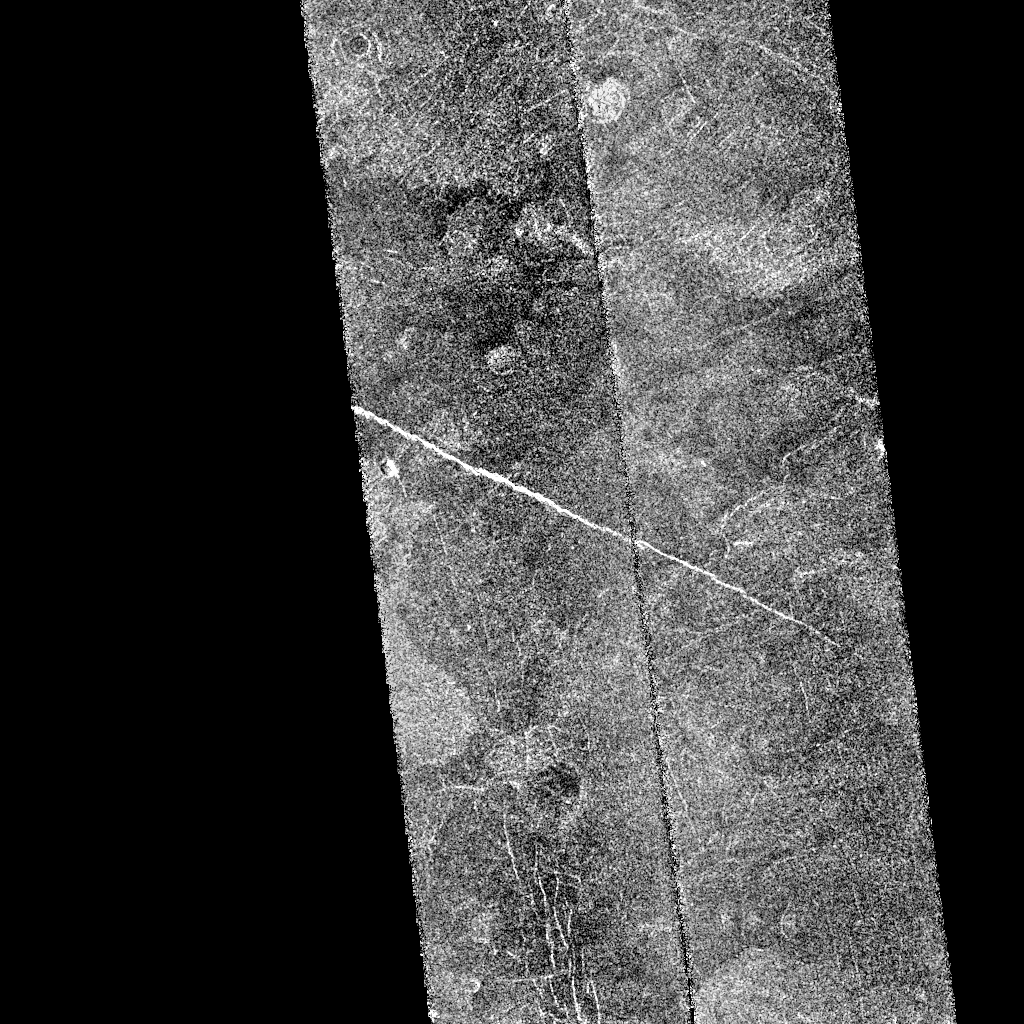

Venus – First Radar Test

After traveling more than 1.5 billion kilometers (948 million miles), the Magellan spacecraft was inserted into orbit around Venus on Aug. 10, 1990. This mosaic consists of adjacent pieces of two Magellan image strips obtained on Aug. 16 in the first radar test. The radar test was part of a planned In Orbit Checkout sequence designed to prepare the Magellan spacecraft and radar to begin mapping after Aug. 31. The strip on the left was returned to the Goldstone Deep Space Network station in California; the strip to the right was received at the DSN in Canberra, Australia. A third station that will be receiving Magellan data is located near Madrid, Spain. Each image strip is 20 km (12 miles) wide and 16,000 km (10,000 miles) long. This mosaic is a small portion 80 km (50 miles) long. This image is centered at 21 degrees north latitude and 286.8 degrees east longitude, southeast of a volcanic highland region called Beta Regio. The resolution of the image is about 120 meters (400 feet), 10 times better than previous images of the same area of Venus, revealing many new geologic features. The bright line trending northwest southeast across the center of the image is a fracture or fault zone cutting the volcanic plains. In the upper left corner of the image, a multiple ring circular feature of probable volcanic origin can be seen, approximately 4.27 km (2.65 miles) across. The bright and dark variations seen in the plains surrounding these features correspond to volcanic lava flows of varying ages. The volcanic lava flows in the southern half of the image have been cut by north south trending faults. This area is similar geologically to volcanic deposits seen on Earth at Hawaii and the Snake River Plains in Idaho.

Credit: NASA/JPL